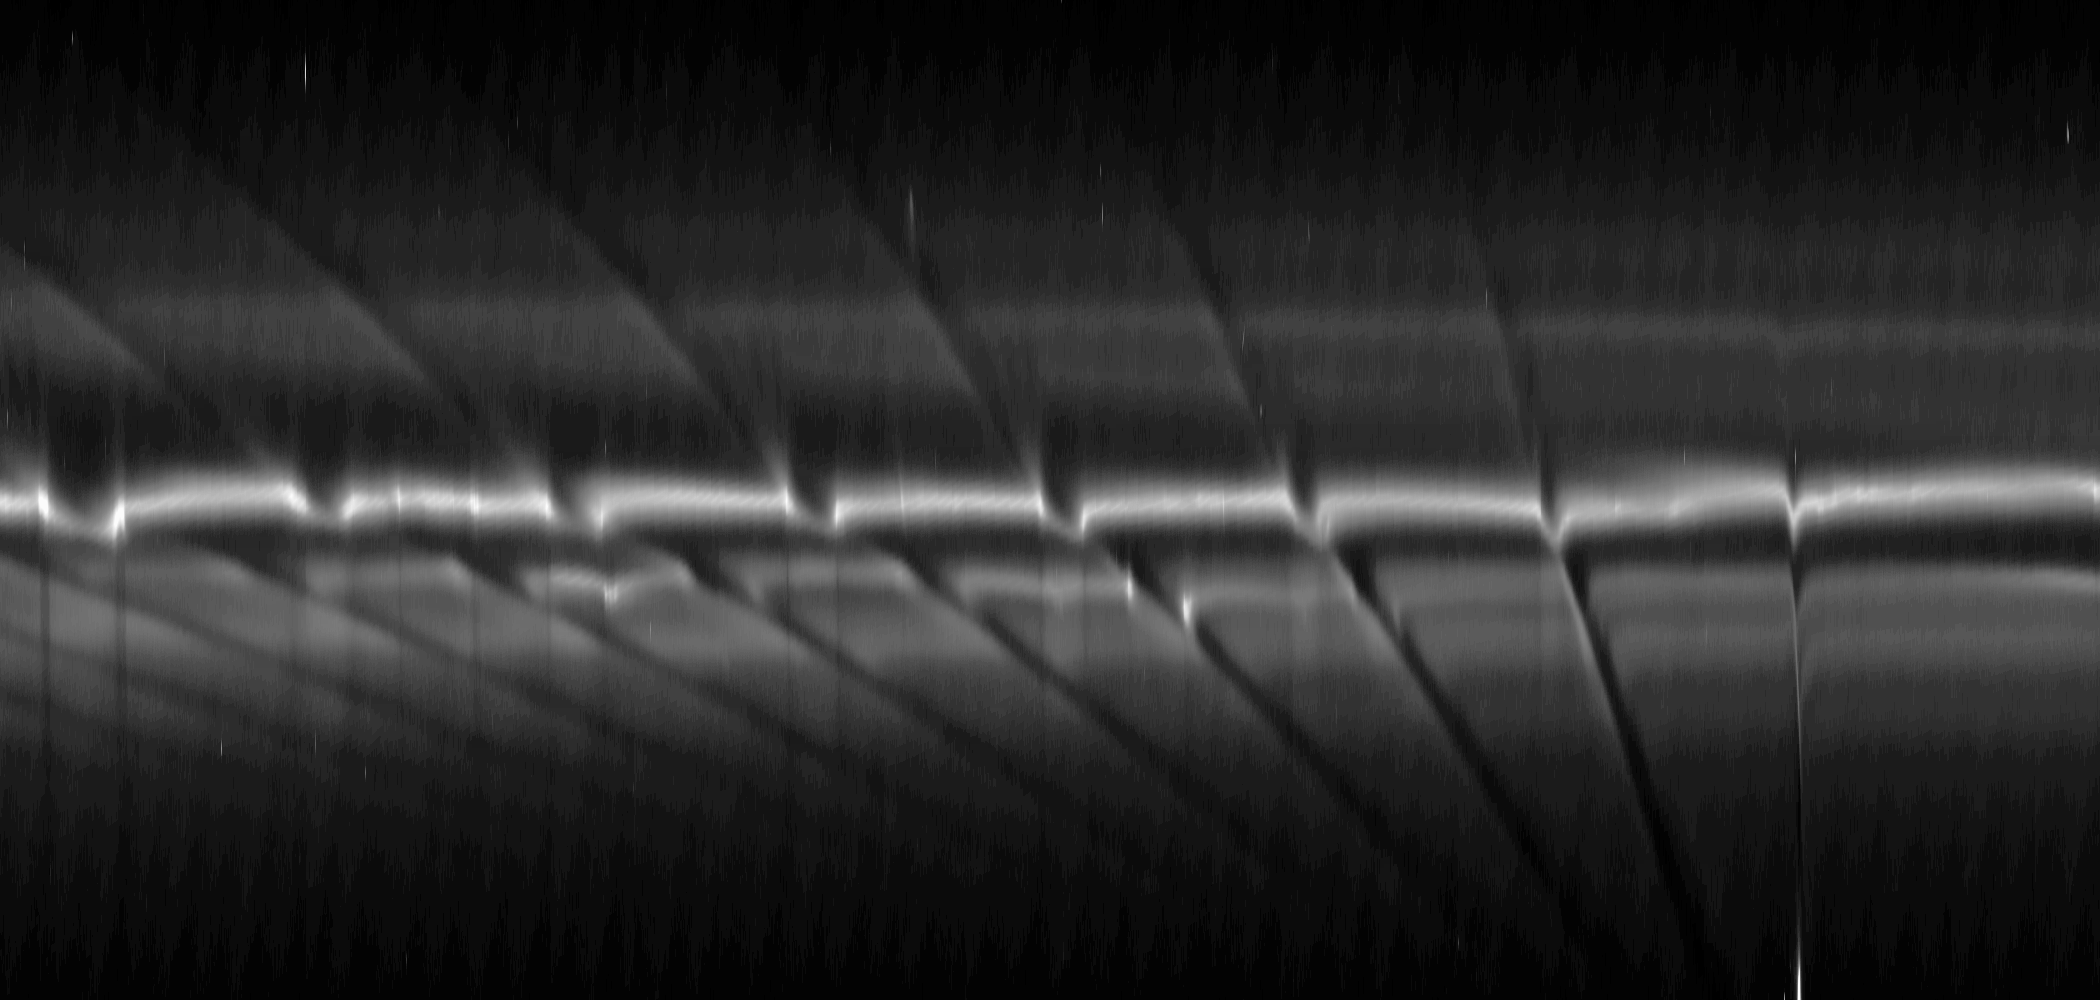

“Fan” in the F Ring

This mosaic of images from NASA’s Cassini spacecraft depicts fan-like structures in Saturn’s tenuous F ring. Bright features are also visible near the core of the ring. Such features suggest the existence of additional objects in the F ring.

The bright, discontinuous features seen near the core of the F ring are clumps of ring material that may be created by the passage of the ring’s shepherding moon Prometheus. They can be seen casting narrow shadows that extend toward the bottom of the mosaic. The shadows are marked with arrows in the annotated version. From right to left in the mosaic, the blades of the “fan” appear darker than the surrounding material above the bright core of the F ring near the larger, diagonal channels created by the ring’s shepherding moon Prometheus. The fans (marked “F” in the annotated version) can be seen as a series of channels within the F ring’s particles that appear to have a common origin but that spread outward radially in different directions. Gravitational perturbations on the ring material by a moonlet or clump of material can create these fans. The moonlet or clump orbits more or less elliptically compared to the rest of the F ring. It is probably embedded in the ring and is causing the base of the fan channels to meet. See PIA12785 for similar observations of such fans.

The diagonal streamer-channels are periodically created by the gravity of the potato-shaped moon Prometheus which is 148 kilometers (92 miles) on its longest side but is on average 86 kilometers (53 miles) across. To learn more and to watch a movie of this streamer-channel phenomenon, see PIA08397.

The images have been re-projected in this mosaic so that the F ring appears straightened rather than curved and compressed azimuthally (along the ring). This change represents a scale compression in the horizontal direction of about 33 to one which is why Prometheus looks like a bright line. Prometheus is marked “Pr” in the annotated version.

This sequence of 23 images was taken over about an hour. The earliest image is on the right, and time progresses moving left in the mosaic. Each image was re-projected and placed side by side in this montage. Scale in the original images was about 8 kilometers (5 miles) per pixel. The images were contrast enhanced and re-projected to a scale of 33 kilometers (21 miles) per pixel in the mosaic’s horizontal direction and one kilometer (0.6 miles) per pixel in the mosaic’s vertical direction. The single, cropped inset of the clumps included here was then magnified by a factor of two.

The view in the original images looked toward the northern, unilluminated side of the rings from about 54 degrees above the ring plane.

The images were taken in visible light with the Cassini spacecraft narrow-angle camera on April 16, 2009. The view was acquired at a distance of approximately 1.3 million kilometers (808,000 miles) from Saturn and at a sun-Saturn-spacecraft, or phase, angle of 98 degrees.

The Cassini-Huygens mission is a cooperative project of NASA, the European Space Agency and the Italian Space Agency. The Jet Propulsion Laboratory, a division of the California Institute of Technology in Pasadena, manages the mission for NASA’s Science Mission Directorate, Washington, D.C. The Cassini orbiter and its two onboard cameras were designed, developed and assembled at JPL. The imaging operations center is based at the Space Science Institute in Boulder, Colo.

Credit: NASA/JPL/Space Science Institute